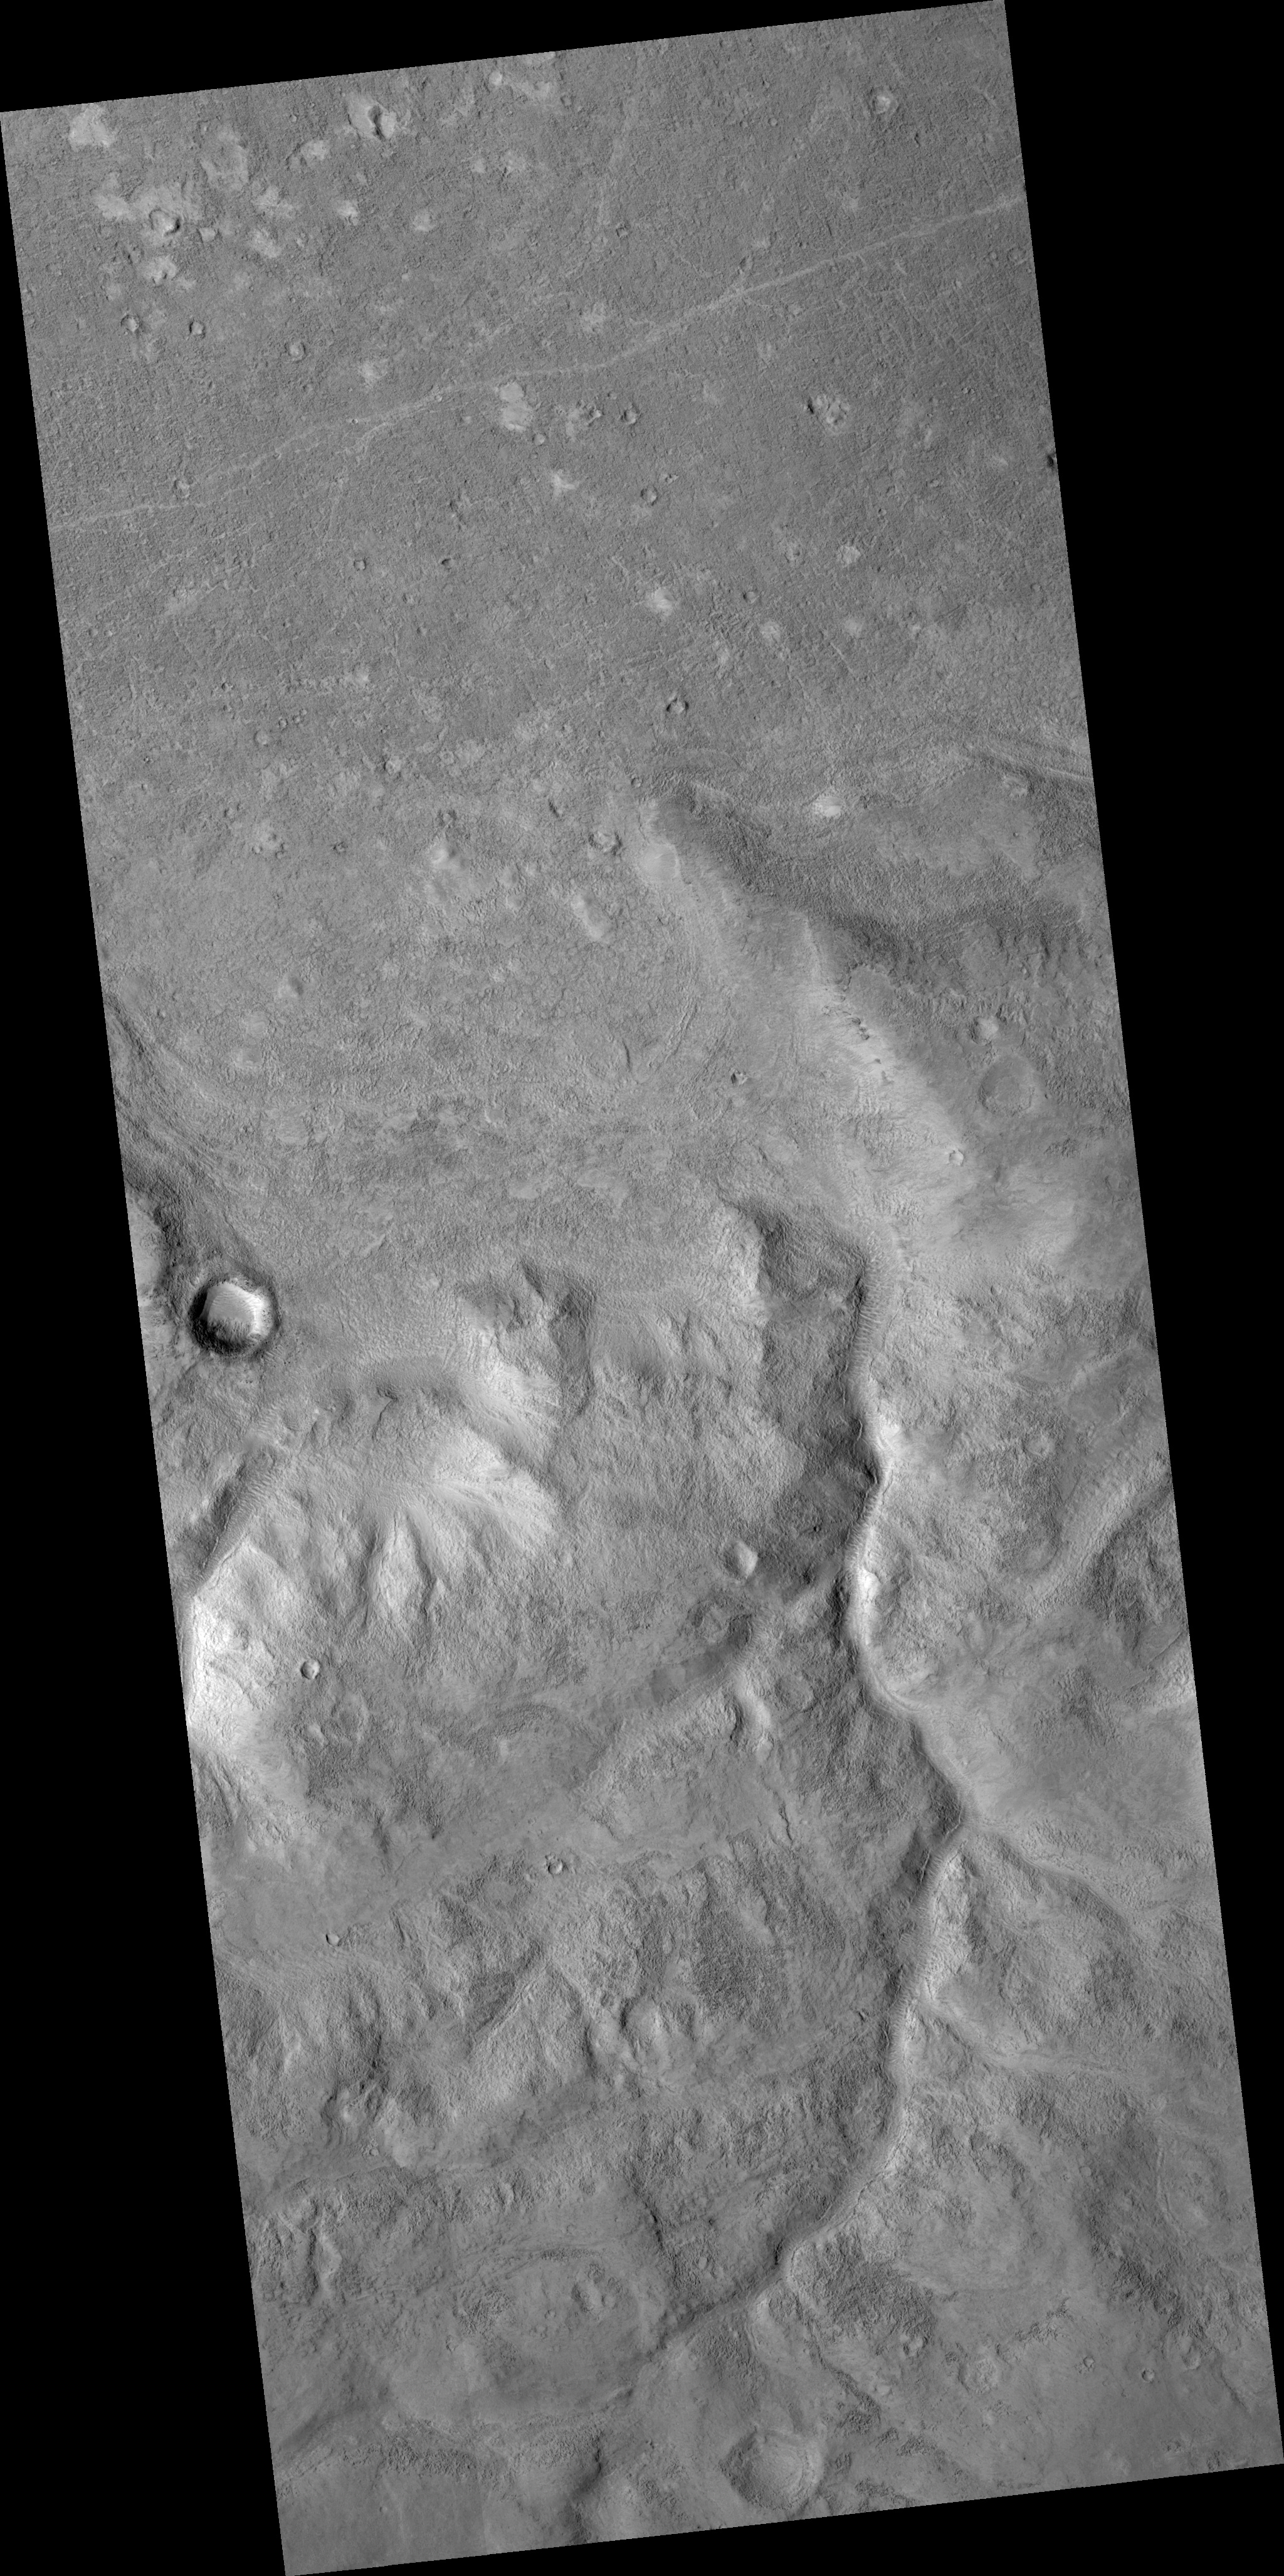

Martian Dichotomy Boundary

This HiRISE image crosses over a part of the hemispheric dichotomy boundary on Mars which separates low-lying northern plains from older southern highlands. In the northern part of the scene, much of the surface is covered with small boulders, most only 1-2 meters wide (1 meter is approximately 1 yard). In other areas, it appears that sand or dust has accumulated in depressions, forming light patches. These areas also show short sinuous or linear features, likely ripples formed from wind-blown material. The southern part contains an old valley, now mantled by later deposits, and has a pitted texture due to erosion. It has been proposed that the lowland was once filled by an ocean. In this case several arcuate or linear features along the boundary slope could be old shorelines, but this interpretation is still debated. The features have been modified by erosion, and in some cases appear to slope towards the highlands.

Image PSP_001414_2165 was taken by the High Resolution Imaging Science Experiment (HiRISE) camera onboard the Mars Reconnaissance Orbiter spacecraft on November 14, 2006. The complete image is centered at 36.1 degrees latitude, 351.2 degrees East longitude. The range to the target site was 293.6 km (183.5 miles). At this distance the image scale is 58.7 cm/pixel (with 2 x 2 binning) so objects ~176 cm across are resolved. The image shown here has been map-projected to 50 cm/pixel and north is up. The image was taken at a local Mars time of 3:24 PM and the scene is illuminated from the west with a solar incidence angle of 49 degrees, thus the sun was about 41 degrees above the horizon. At a solar longitude of 135.3 degrees, the season on Mars is Northern Summer.

NASA’s Jet Propulsion Laboratory, a division of the California Institute of Technology in Pasadena, manages the Mars Reconnaissance Orbiter for NASA’s Science Mission Directorate, Washington. Lockheed Martin Space Systems, Denver, is the prime contractor for the project and built the spacecraft. The High Resolution Imaging Science Experiment is operated by the University of Arizona, Tucson, and the instrument was built by Ball Aerospace and Technology Corp., Boulder, Colo.

Credit: NASA/JPL/Univ. of Arizona